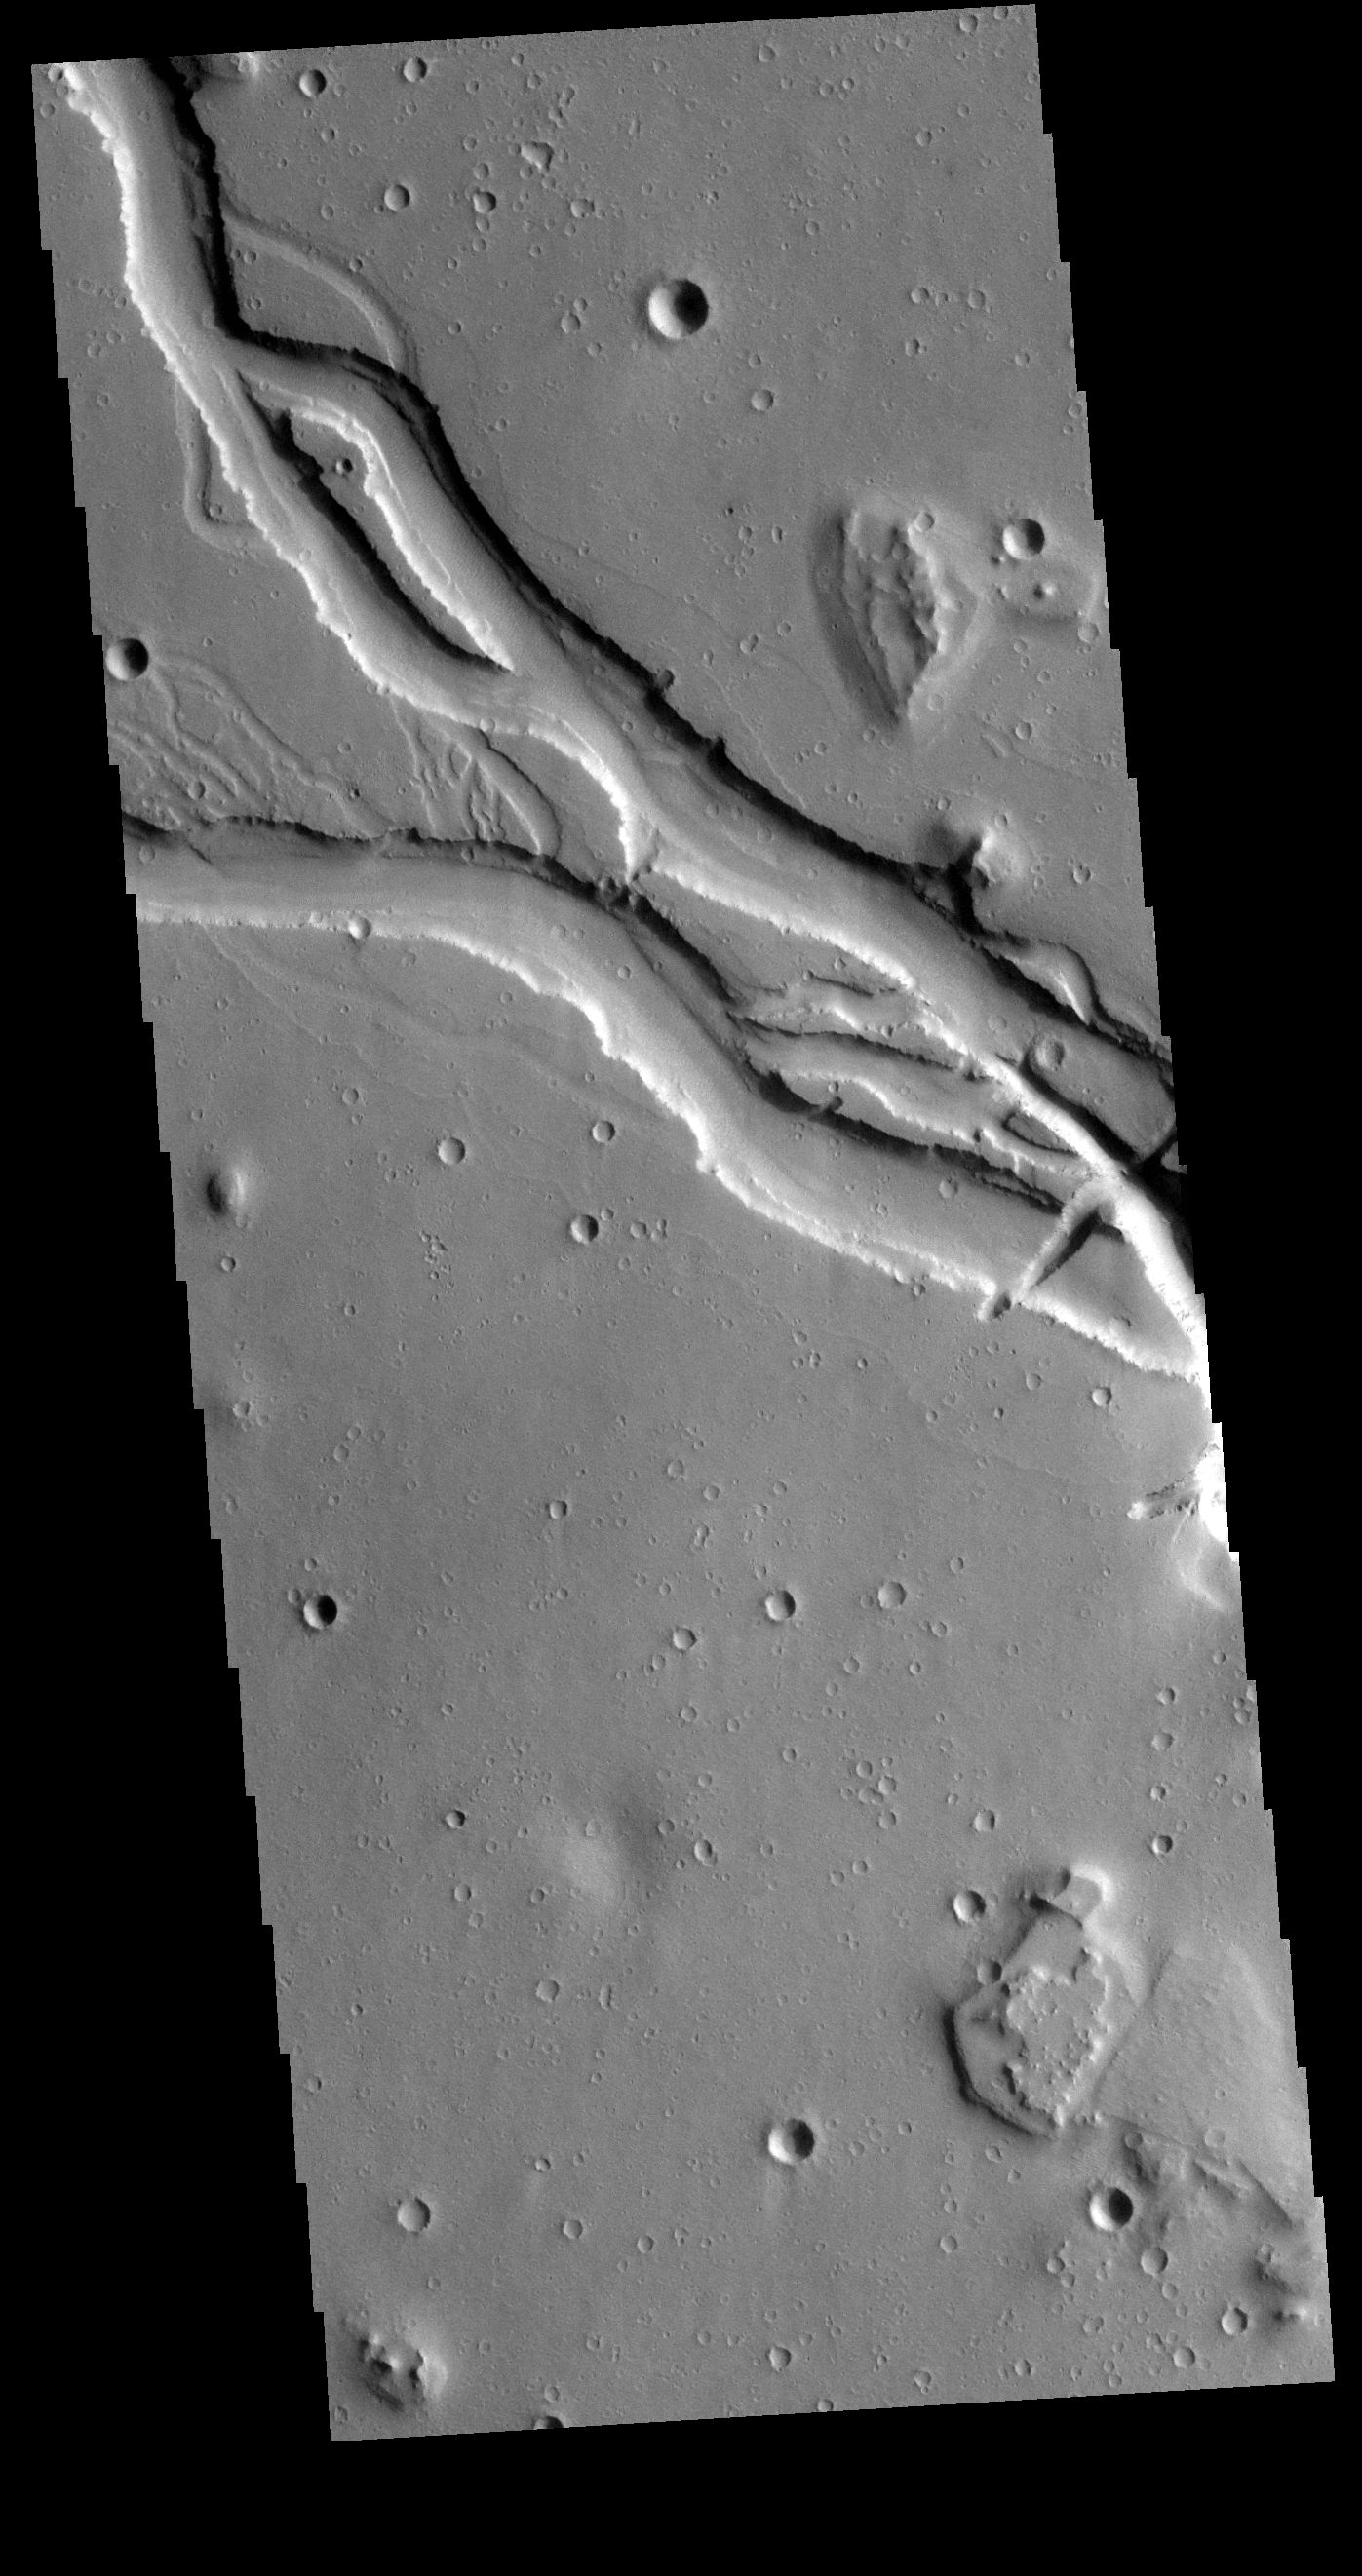

Hebrus Valles

Located west of the Elysium Volcanic complex, Hebrus Valles is a complex channel system that flowed to the north. In this VIS image the channel features have the appearance of a channel formed by liquid flow. In other portions of the valles, there are pits and collapse features which appear to have formed by material falling into subsurface voids. This is a common feature in regions of volcanic activity where lava tubes run below the surface. Both water and lava probably contributed to the formation of Hebrus Valles.

Credit: NASA/JPL-Caltech/ASU